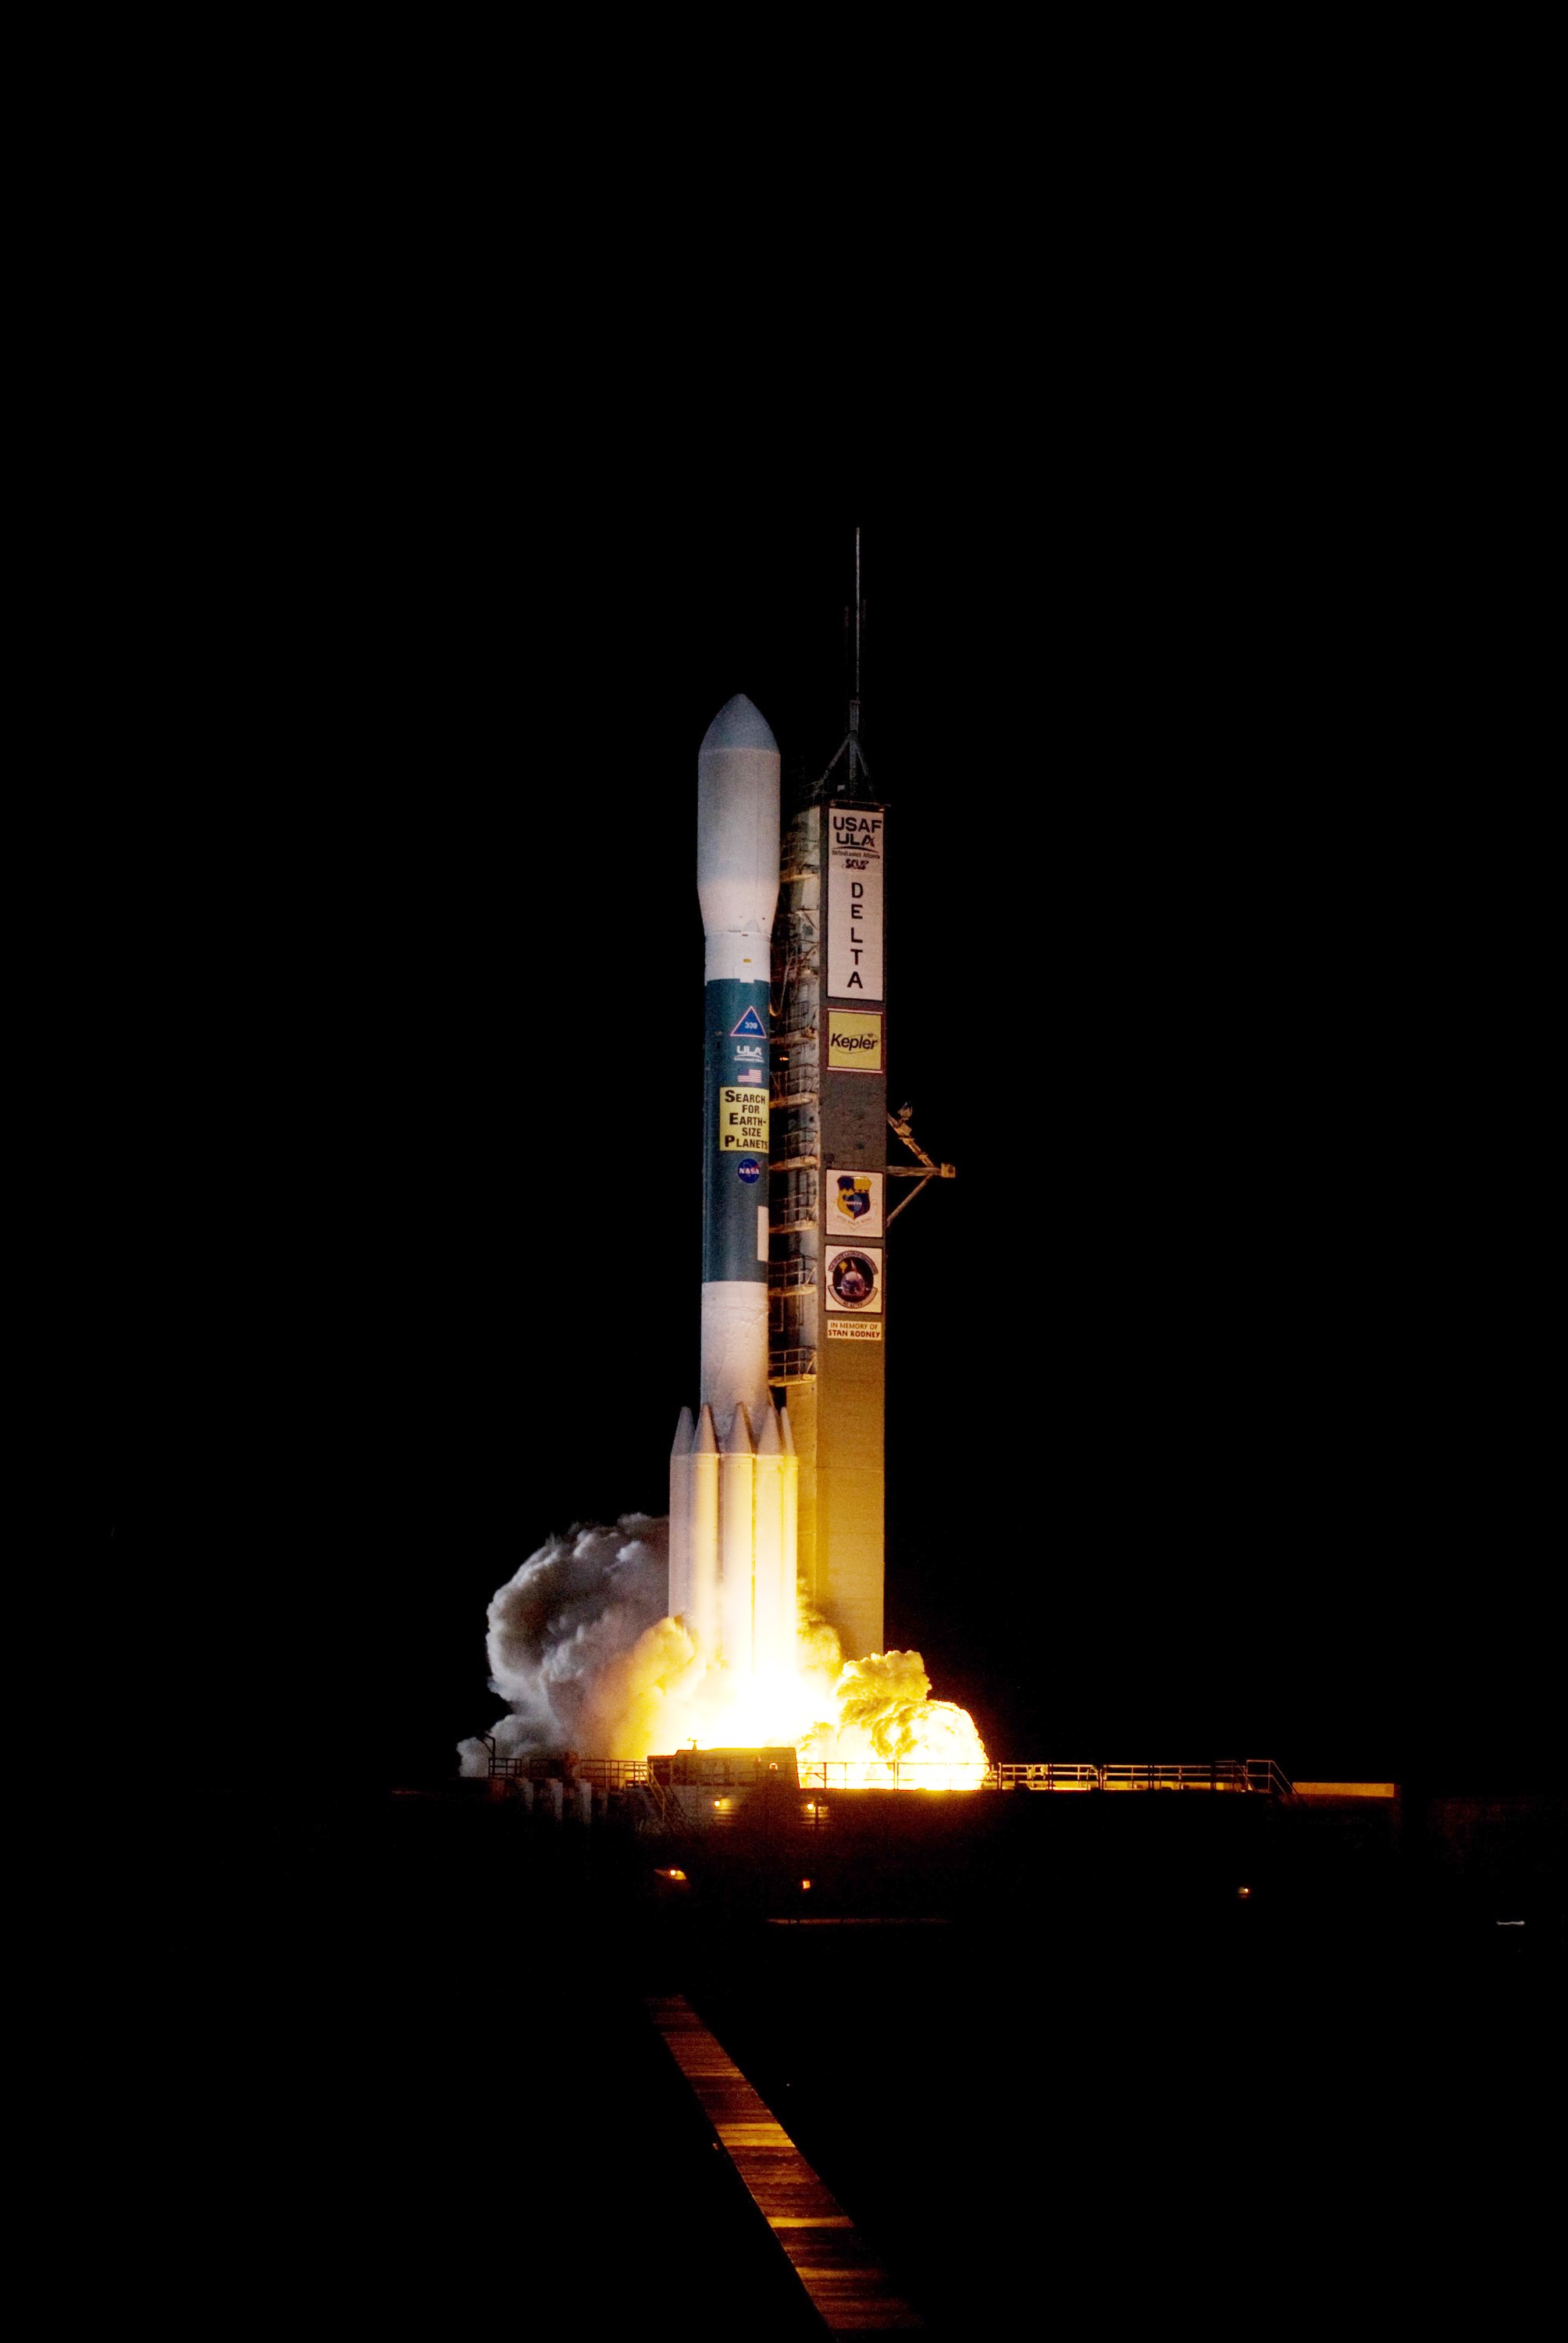

CAPE CANAVERAL, Fla. – On Launch Pad 17-B at Cape Canaveral Air Force Station in Florida, exhaust clouds cascade around the base of United Launch Alliance's Delta II rocket carrying NASA's Kepler spacecraft as the rocket’s engines ignite. Liftoff was on time at 10:49 p.m. EST. Kepler is a spaceborne telescope designed to search the nearby region of our galaxy for Earth-size planets orbiting in the habitable zone of stars like our sun. The habitable zone is the region around a star where temperatures permit water to be liquid on a planet's surface. The challenge for Kepler is to look at a large number of stars in order to statistically estimate the total number of Earth-size planets orbiting sun-like stars in the habitable zone. Kepler will survey more than 100,000 stars in our galaxy.

Credit: NASA/Sandra Joseph, Kevin O'Connell